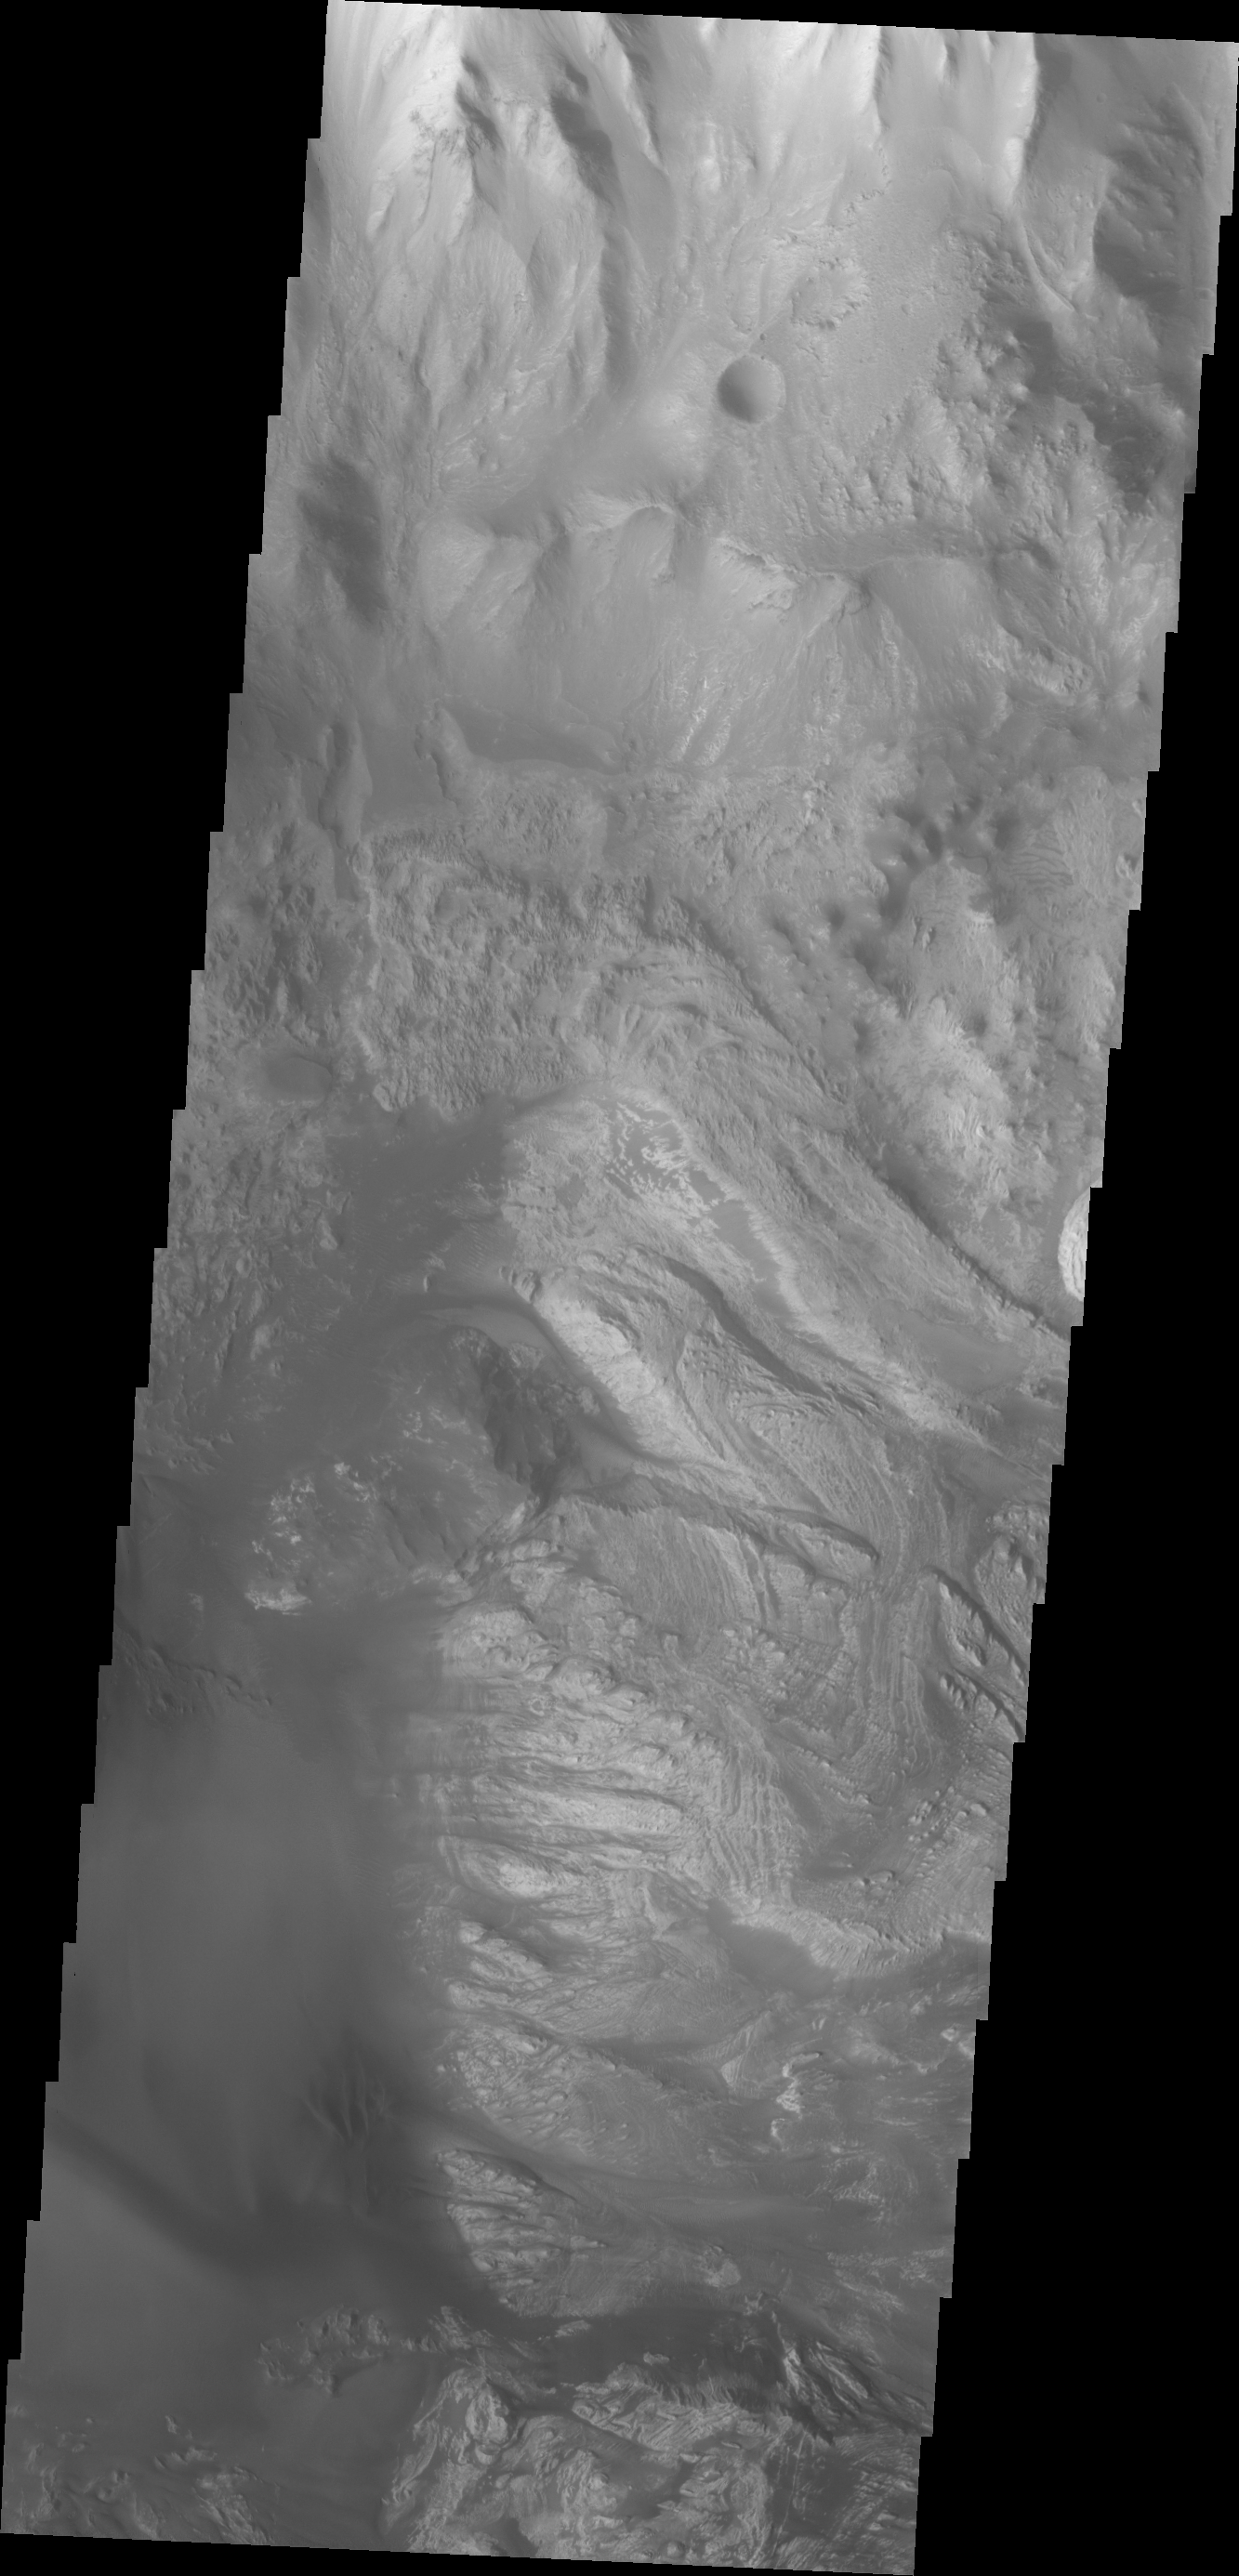

Investigating Mars: Hebes Chasma

This image shows part of the western side of Hebes Chasma. The large central mesa is on the right side of the image. The smooth region in the lower left side of the image is a region of sand and sand dunes. These features indicate that winds played a part in eroding materials inside the chasma. Hebes Chasma is an enclosed basin not connected to Valles Marineris.

The Odyssey spacecraft has spent over 15 years in orbit around Mars, circling the planet more than 69000 times. It holds the record for longest working spacecraft at Mars. THEMIS, the IR/VIS camera system, has collected data for the entire mission and provides images covering all seasons and lighting conditions. Over the years many features of interest have received repeated imaging, building up a suite of images covering the entire feature. From the deepest chasma to the tallest volcano, individual dunes inside craters and dune fields that encircle the north pole, channels carved by water and lava, and a variety of other feature, THEMIS has imaged them all. For the next several months the image of the day will focus on the Tharsis volcanoes, the various chasmata of Valles Marineris, and the major dunes fields. We hope you enjoy these images!

Credit: NASA/JPL-Caltech/ASU